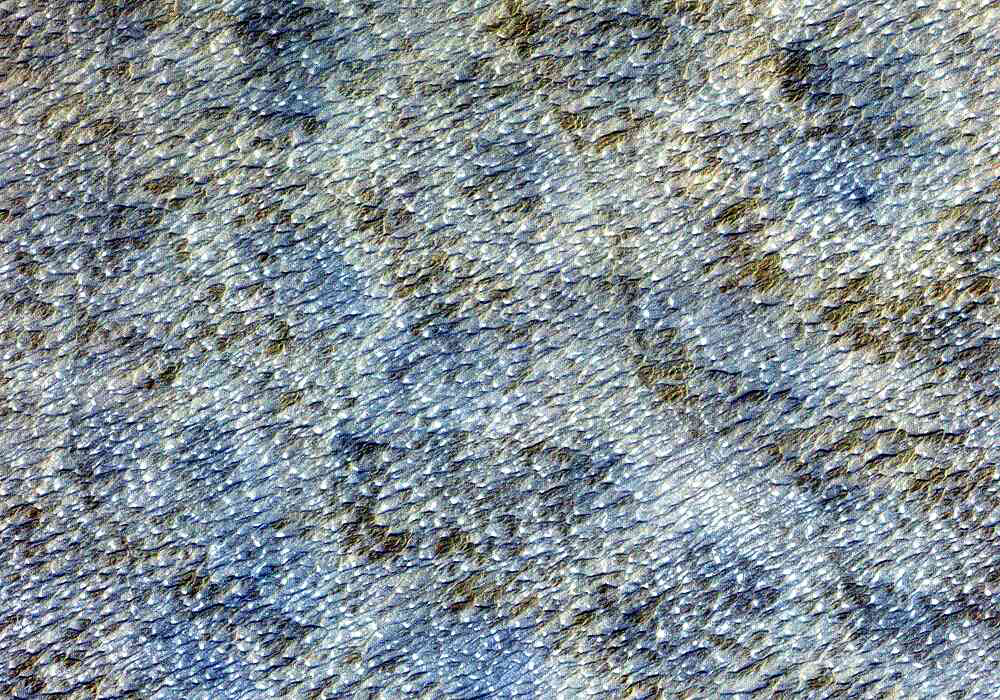

Sand Dunes, Afghanistan

This ASTER image covers an area of 10.5 x 15 km in southern Afghanistan and was acquired on August 20, 2000. The band 3-2-1 composite shows part of an extensive field of barchan sand dunes south of Kandahar. The shape of the dunes indicates that the prevailing wind direction is from the west. The image is located at 30.7 degrees north latitude and 65.7 degrees east longitude.

The U.S. science team is located at NASA’s Jet Propulsion Laboratory, Pasadena, Calif. The Terra mission is part of NASA’s Science Mission Directorate.

Credit: NASA/GSFC/METI/ERSDAC/JAROS, and U.S./Japan ASTER Science Team